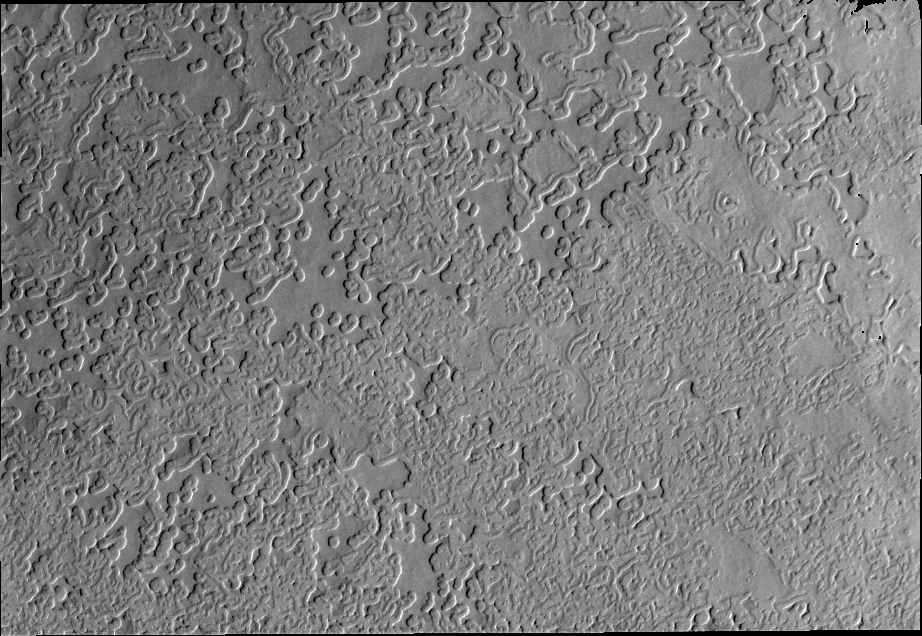

Solar Power

This VIS image of the south polar region shows some of the unusual surface textures found on the cap. It is the heating of the surface during spring and summer that have produced these interesting textures.

Image information: VIS instrument. Latitude -87.1N, Longitude 355.7E. 17 meter/pixel resolution.

Please see the THEMIS Data Citation Note for details on crediting THEMIS images.

Note: this THEMIS visual image has not been radiometrically nor geometrically calibrated for this preliminary release. An empirical correction has been performed to remove instrumental effects. A linear shift has been applied in the cross-track and down-track direction to approximate spacecraft and planetary motion. Fully calibrated and geometrically projected images will be released through the Planetary Data System in accordance with Project policies at a later time.

NASA’s Jet Propulsion Laboratory manages the 2001 Mars Odyssey mission for NASA’s Office of Space Science, Washington, D.C. The Thermal Emission Imaging System (THEMIS) was developed by Arizona State University, Tempe, in collaboration with Raytheon Santa Barbara Remote Sensing. The THEMIS investigation is led by Dr. Philip Christensen at Arizona State University. Lockheed Martin Astronautics, Denver, is the prime contractor for the Odyssey project, and developed and built the orbiter. Mission operations are conducted jointly from Lockheed Martin and from JPL, a division of the California Institute of Technology in Pasadena.

Credit: NASA/JPL/ASU